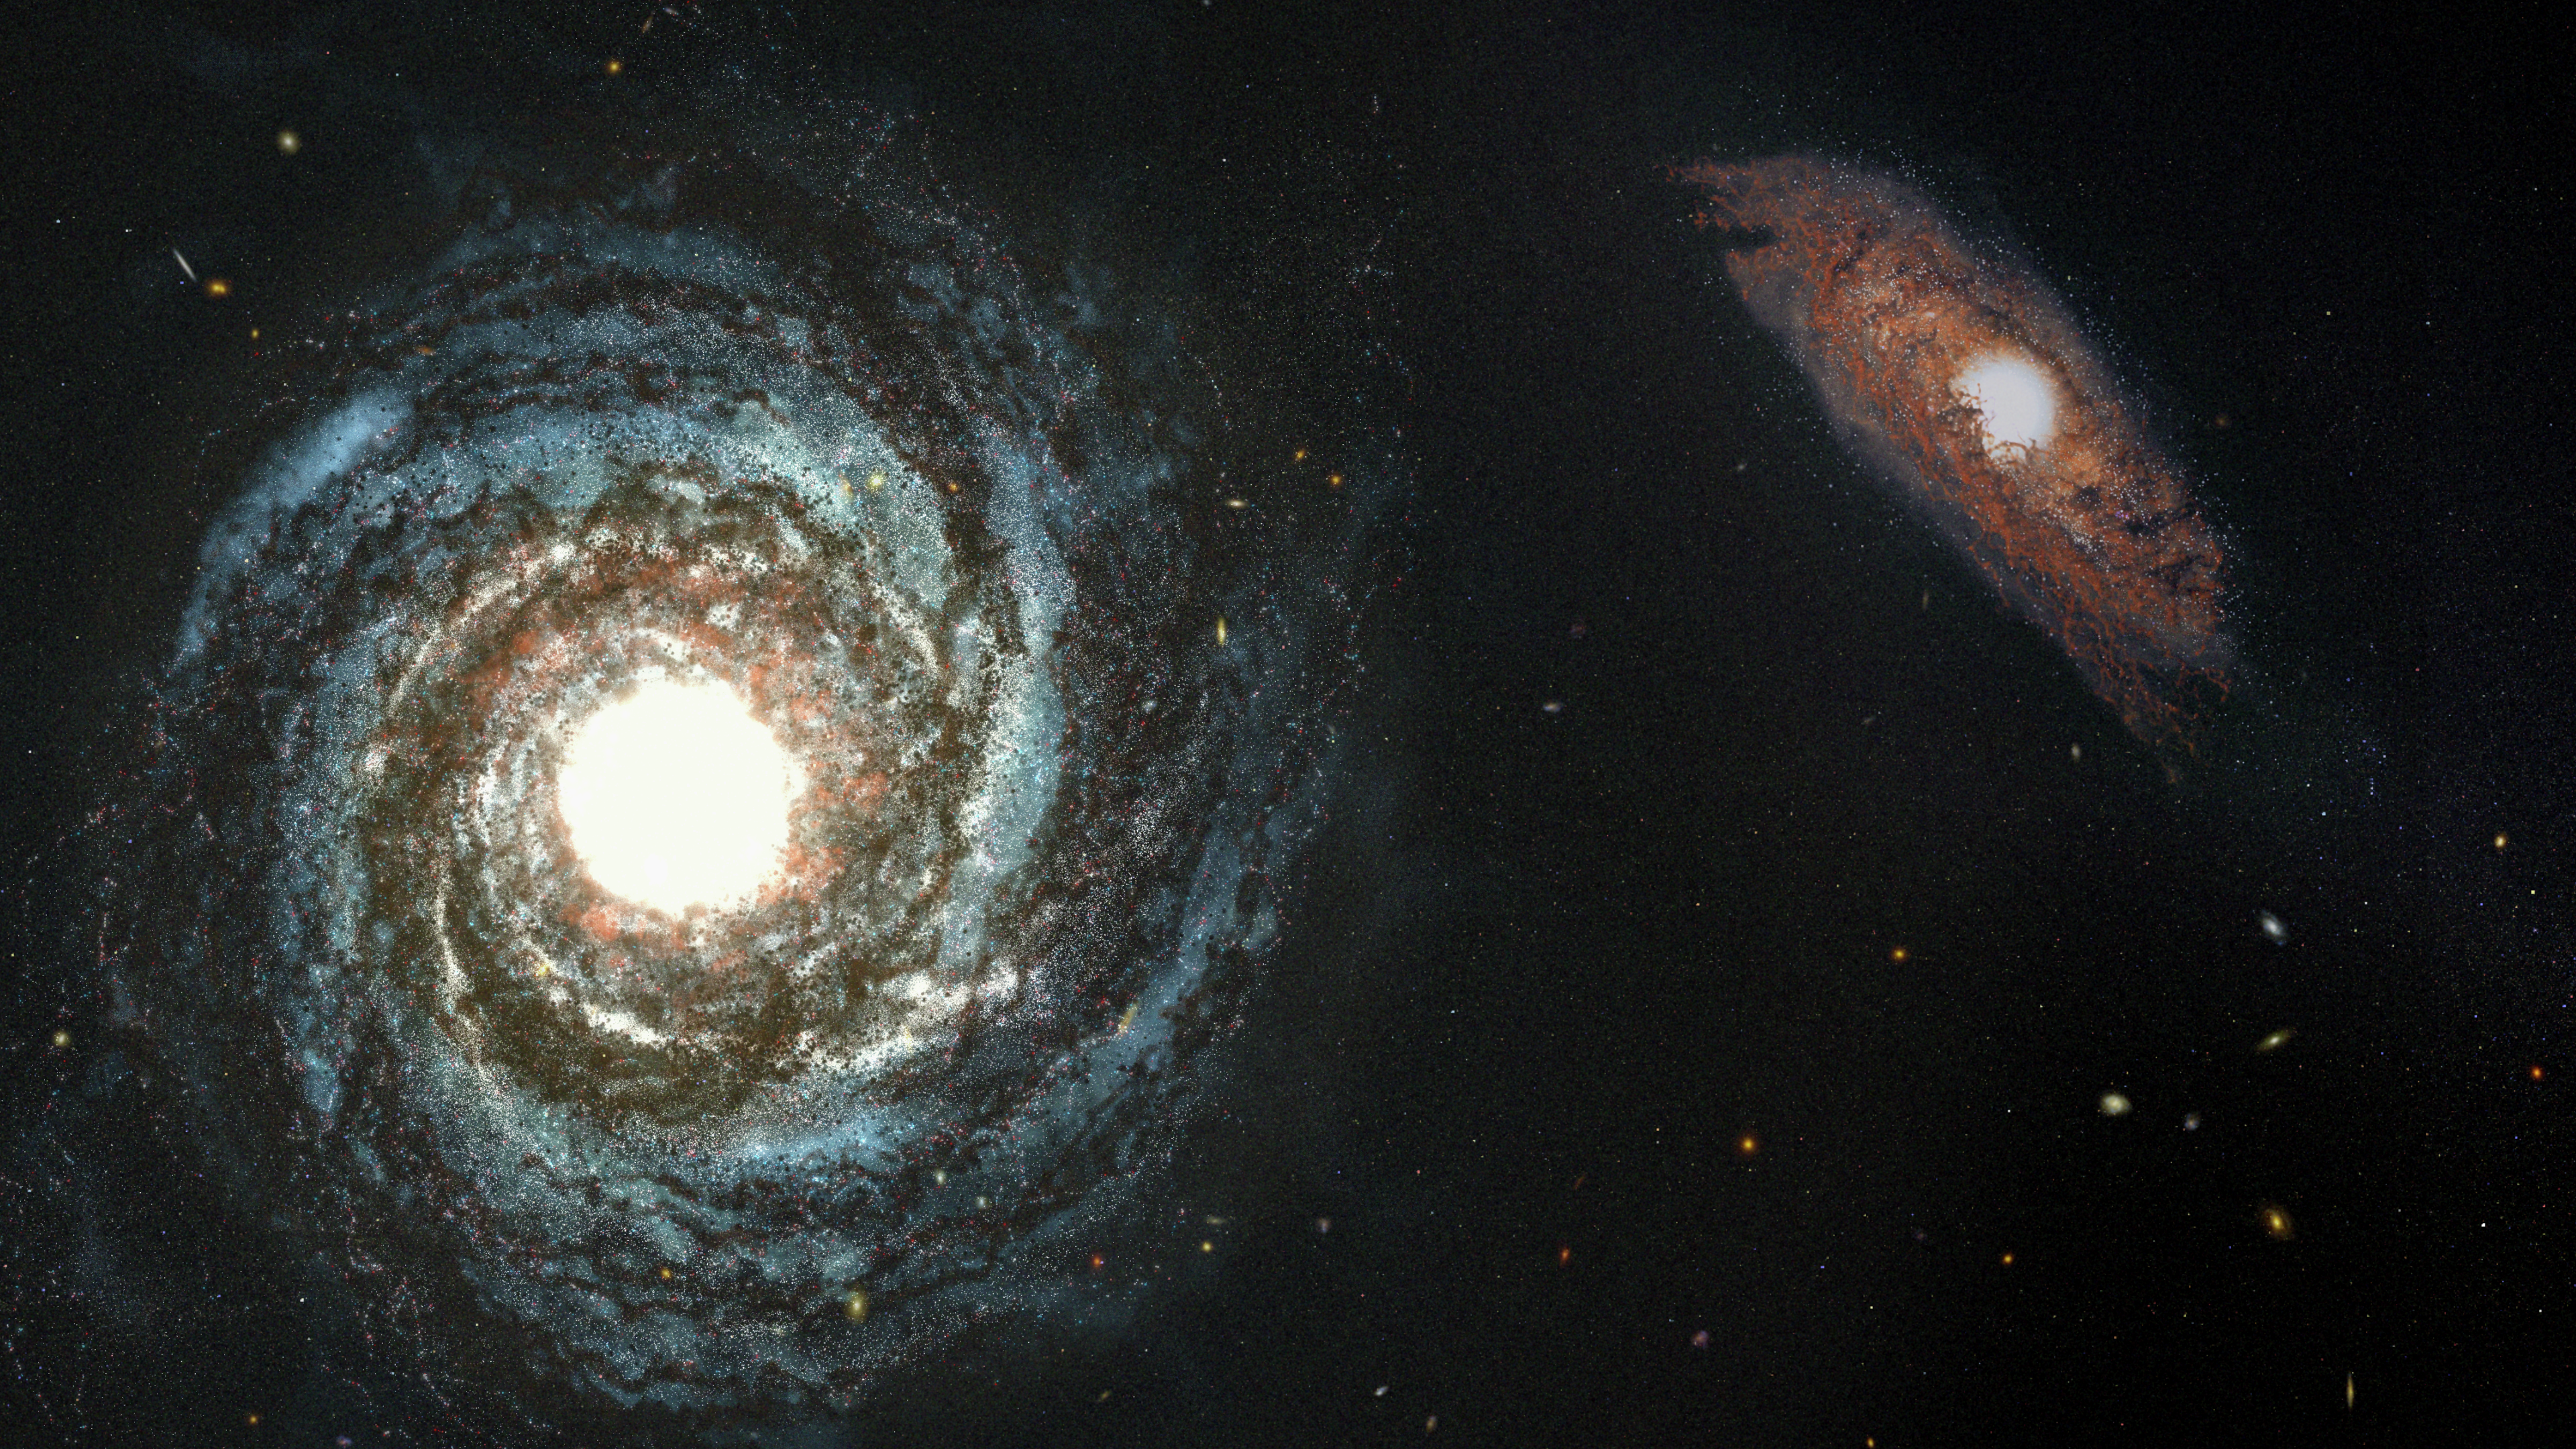

High-Redshift Quasar and Companion Galaxy (Illustration)

This artist’s illustration portrays two galaxies that existed in the first billion years of the universe. The larger galaxy at left hosts a brilliant quasar at its center, whose glow is powered by hot matter surrounding a supermassive black hole. Scientists calculate that the resolution and infrared sensitivity of NASA’s upcoming James Webb Space Telescope will allow it to detect a dusty host galaxy like this despite the quasar’s searchlight beam.

Credit: Image: NASA, ESA, Joseph Olmsted (STScI)